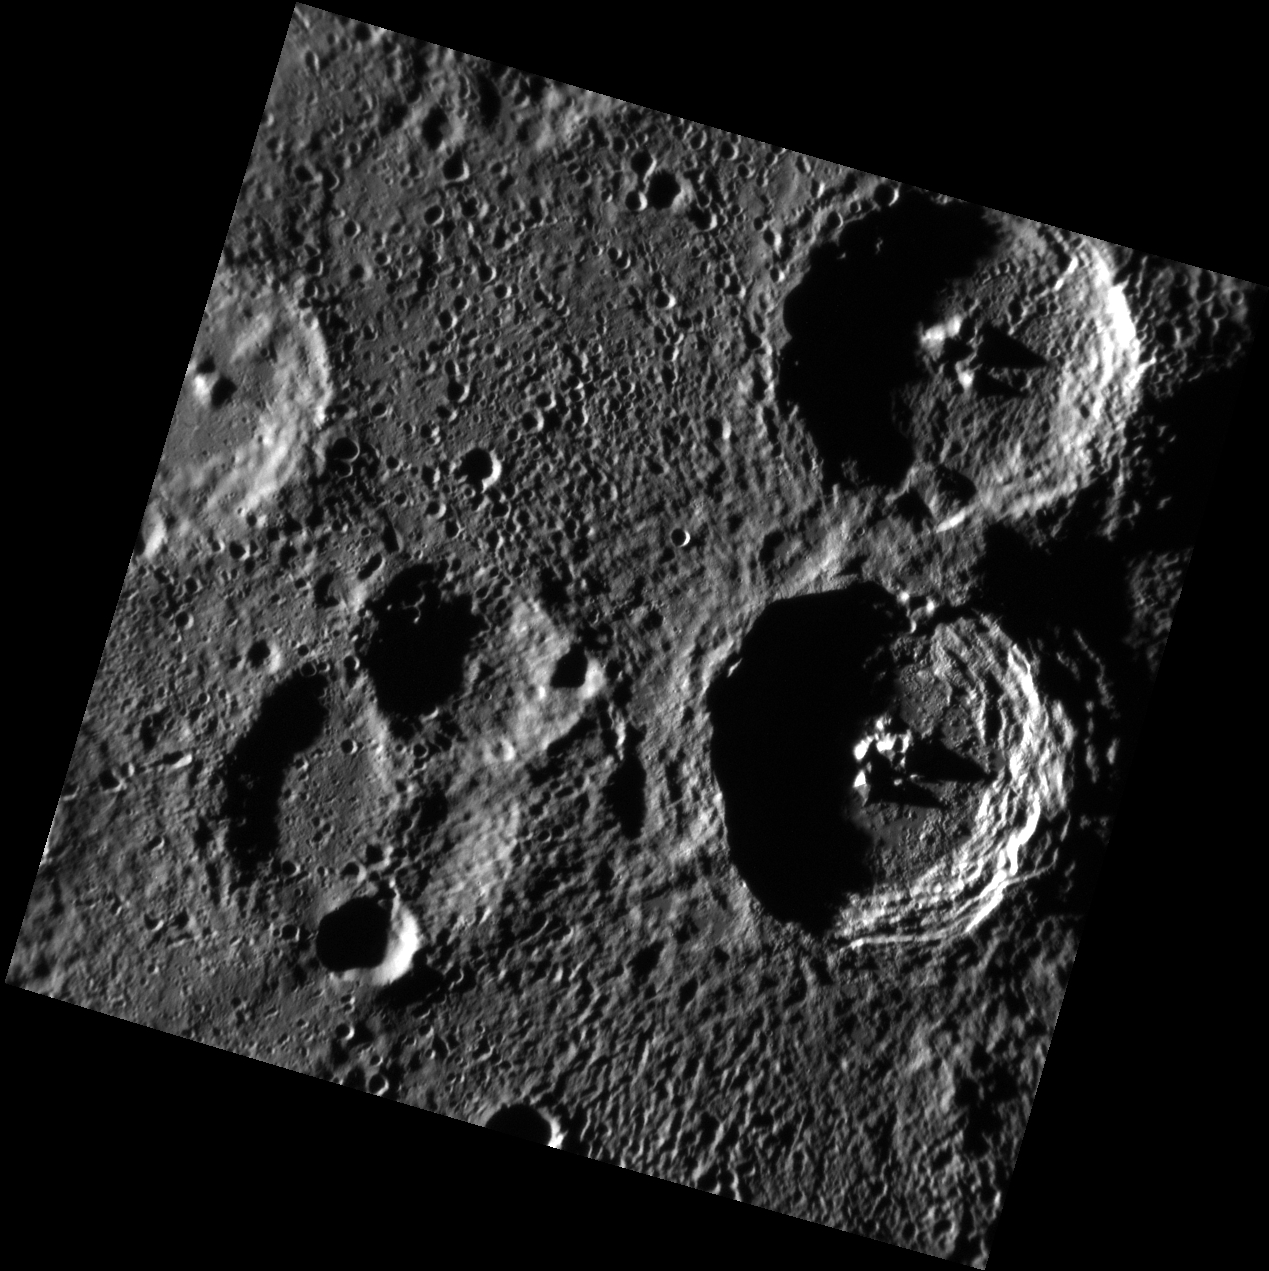

Twin Craters: Holberg & Spitteler

This NAC image features named craters Holberg and Spitteler. The craters are similar in diameters (about 61 km and 62 km respectively) and both have central peaks. The craters are nearly identical in structure but were formed by separate impacts. Holberg’s more degraded appearance and higher density of superposed craters indicate that it is older than Spitteler. The slump in Holberg’s wall closest to Spitteler may have been created during the Spitteler impact event.

This image was acquired as part of MDIS’s high-incidence-angle base map. The high-incidence-angle base map is a major mapping activity in MESSENGER’s extended mission and complements the surface morphology base map of MESSENGER’s primary mission that was acquired under generally more moderate incidence angles. High incidence angles, achieved when the Sun is near the horizon, result in long shadows that accentuate the small-scale topography of geologic features. The high-incidence-angle base map is being acquired with an average resolution of 200 meters/pixel.

Date acquired: April 29, 2012
Image Mission Elapsed Time (MET): 244177131
Image ID: 1730233
Instrument: Narrow Angle Camera (NAC) of the Mercury Dual Imaging System (MDIS)
Center Latitude: -68.66°
Center Longitude: 297.0° E
Resolution: 185 meters/pixel
Scale: Holberg, the more northern complex crater, is approximately 61 km (38 miles) in diameter.
Incidence Angle: 83.8°
Emission Angle: 0.7°
Phase Angle: 84.4°

The MESSENGER spacecraft is the first ever to orbit the planet Mercury, and the spacecraft’s seven scientific instruments and radio science investigation are unraveling the history and evolution of the Solar System’s innermost planet. Visit the Why Mercury? section of this website to learn more about the key science questions that the MESSENGER mission is addressing. During the one-year primary mission, MDIS acquired 88,746 images and extensive other data sets. MESSENGER is now in a year-long extended mission, during which plans call for the acquisition of more than 80,000 additional images to support MESSENGER’s science goals.

These images are from MESSENGER, a NASA Discovery mission to conduct the first orbital study of the innermost planet, Mercury. For information regarding the use of images, see the MESSENGER image use policy.

Credit: NASA/Johns Hopkins University Applied Physics Laboratory/Carnegie Institution of Washington